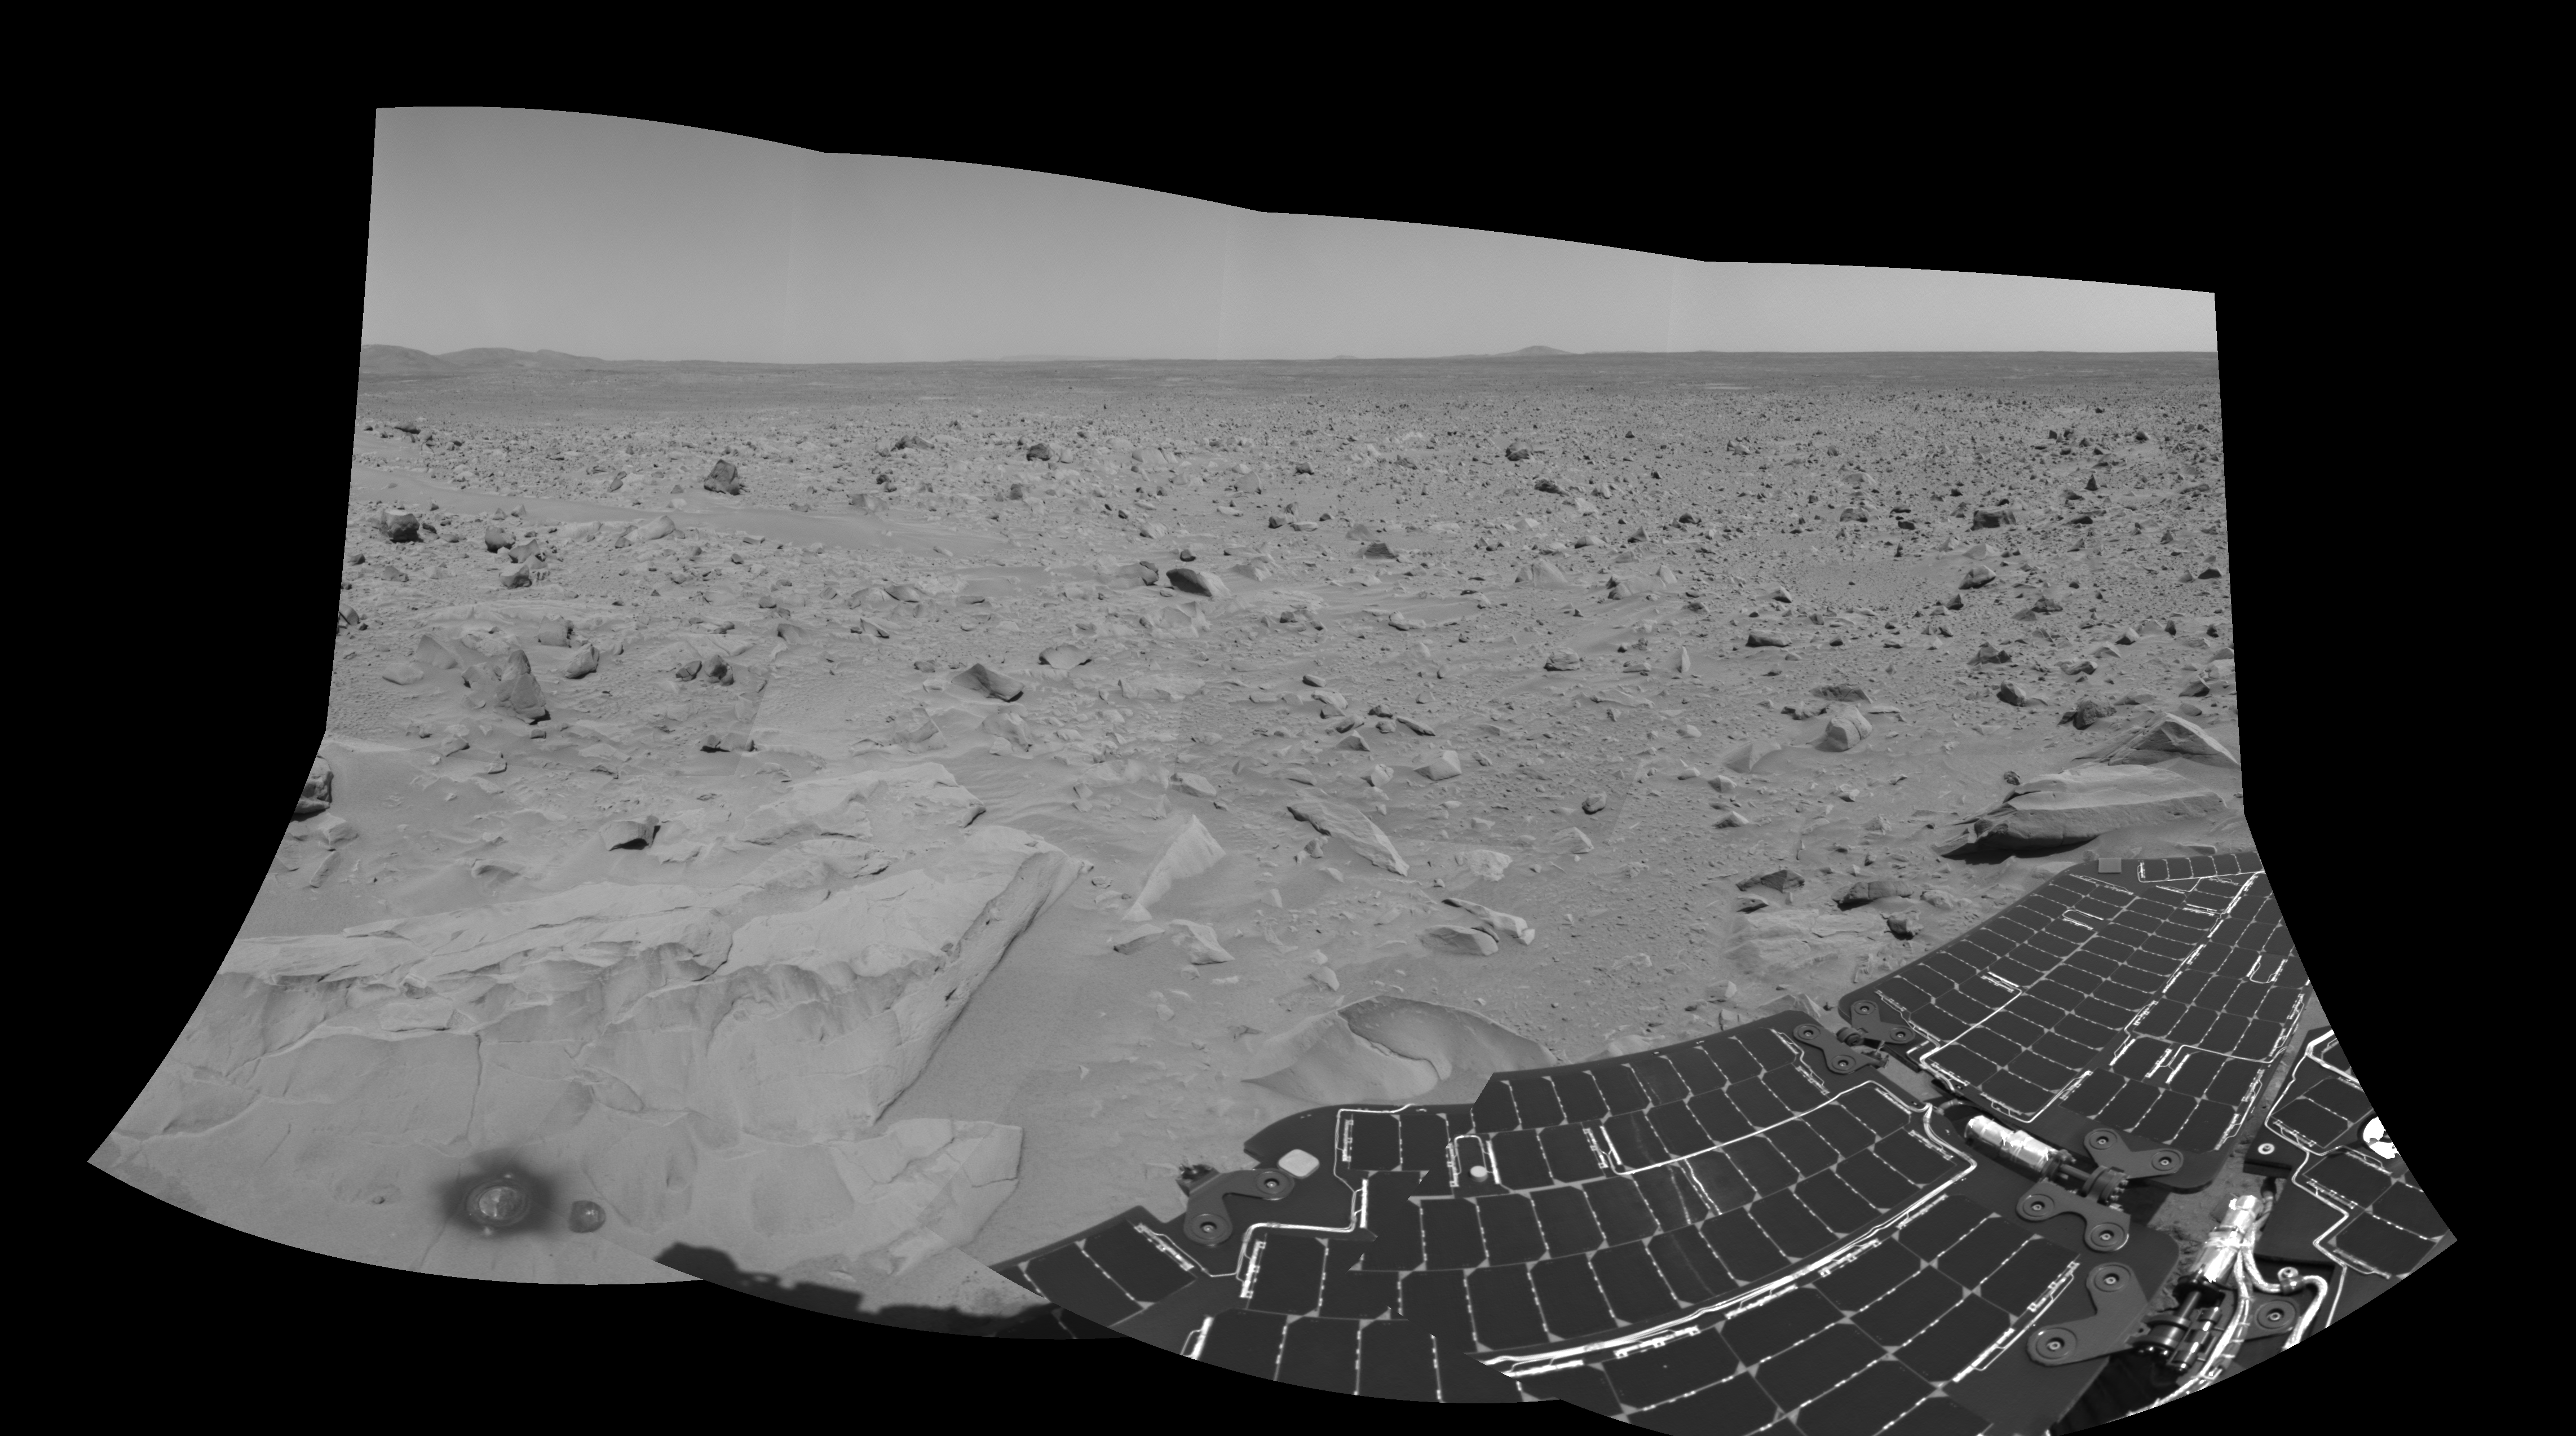

What Lies Ahead (right-eye)

This is the right-eye version of the 3-D cylindrical-perspective mosaic showing the view south of the martian crater dubbed “Bonneville.” The image was taken by the navigation camera on the Mars Exploration Rover Spirit. The rover will travel toward the Columbia Hills, seen here at the upper left. The rock dubbed “Mazatzal” and the hole the rover drilled in to it can be seen at the lower left. The rover’s position is referred to as “Site 22, Position 32.” This image was geometrically corrected to make the horizon appear flat.

Credit: NASA/JPL